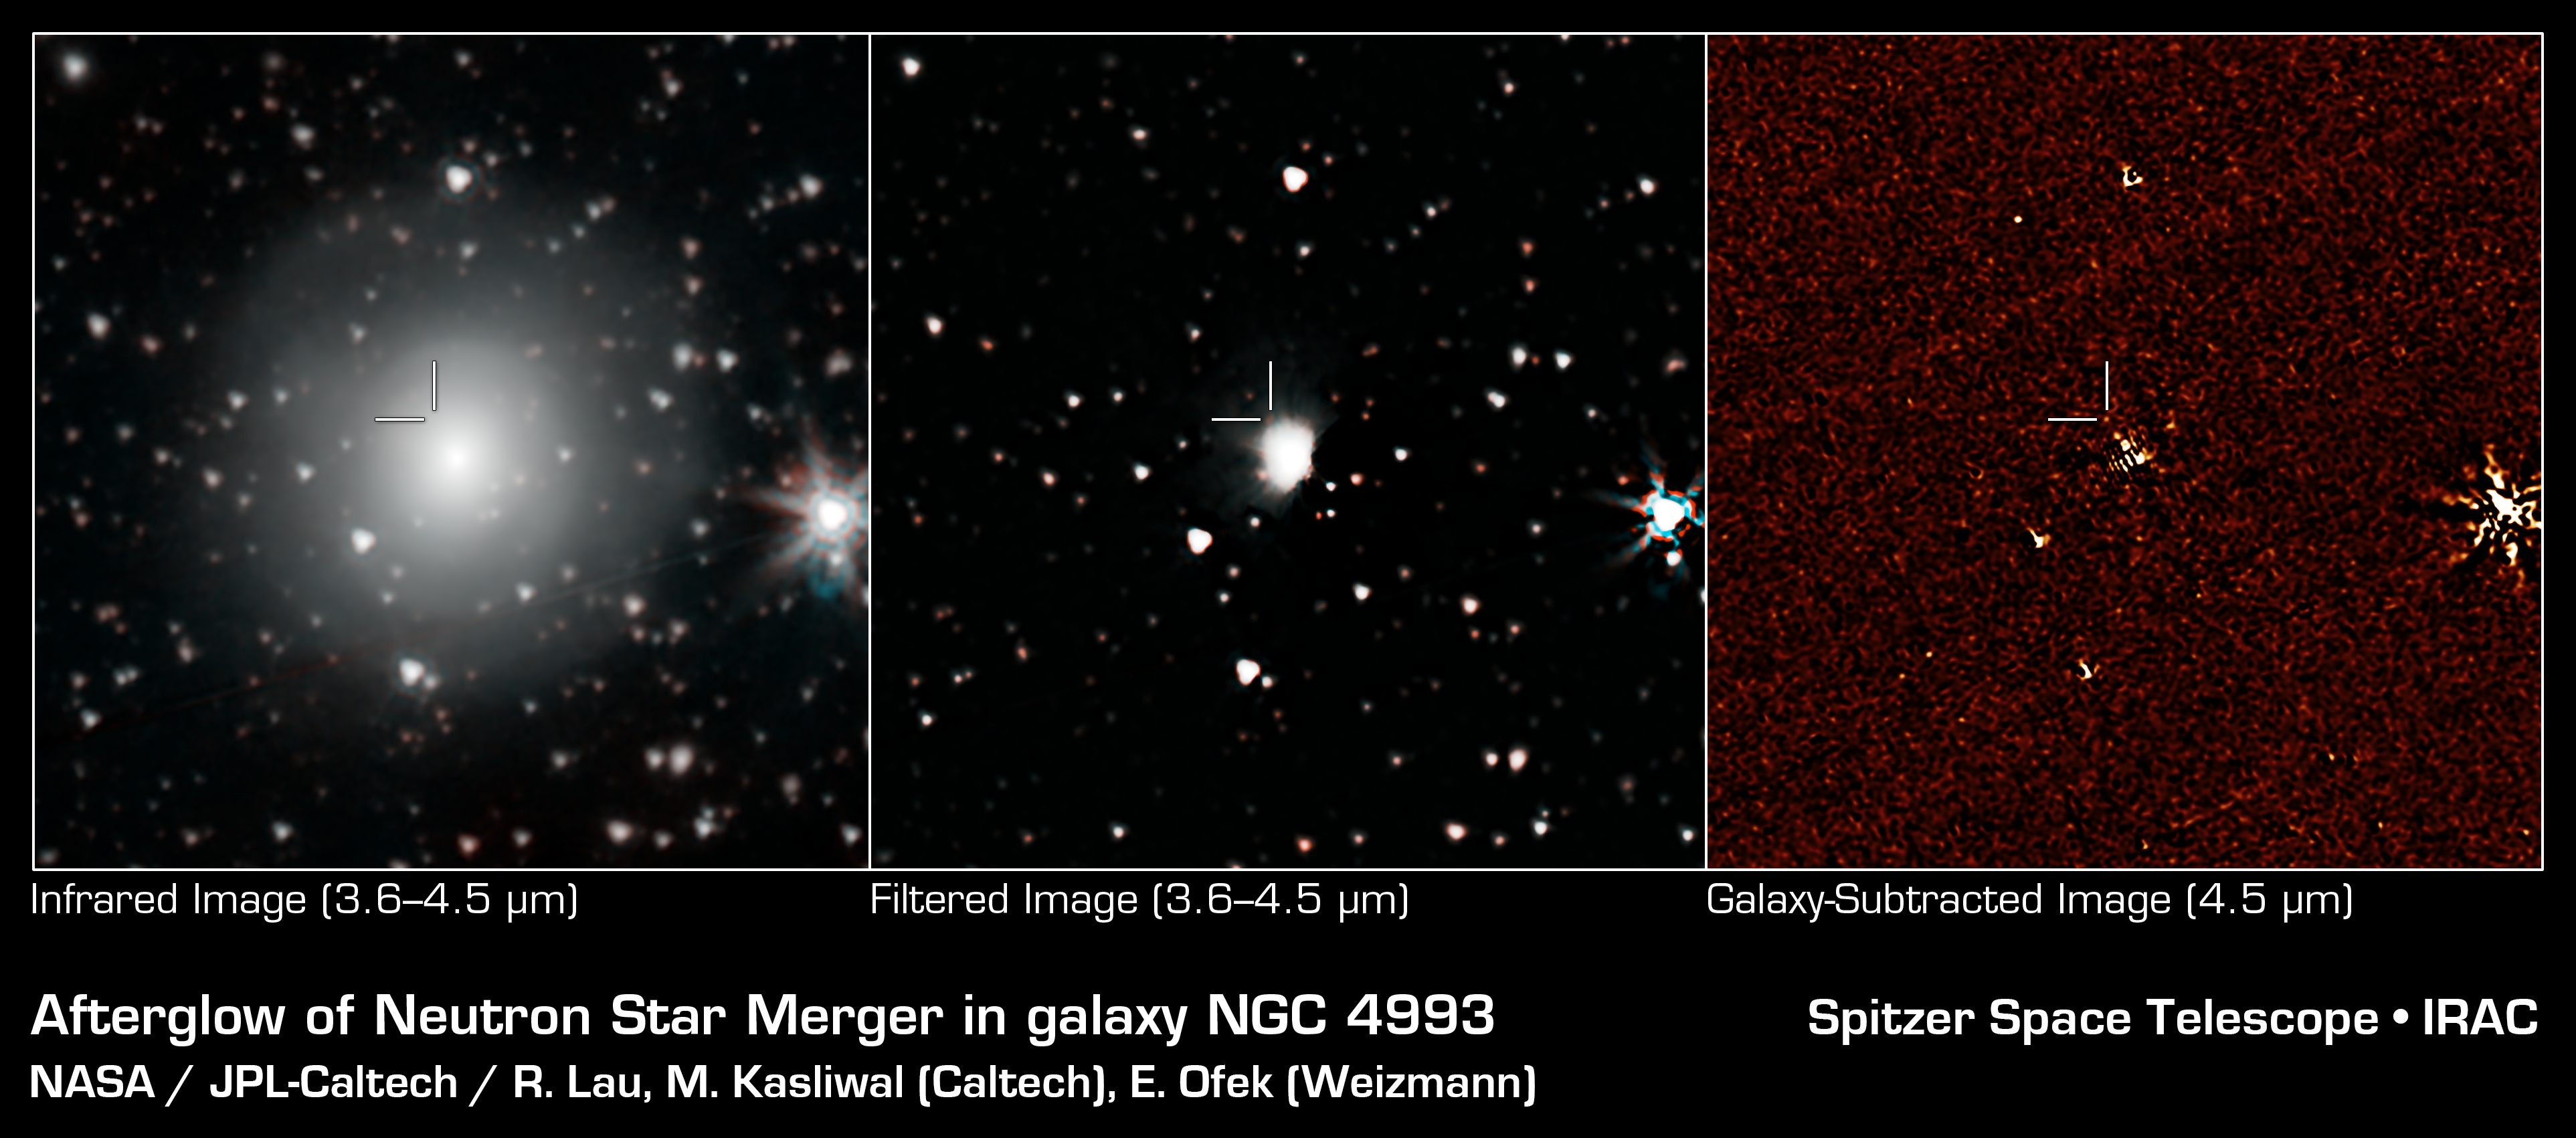

Spitzer Sees Flicker of Neutron Star Collision

NASAs Spitzer Space Telescope has provisionally detected the faint afterglow of the explosive merger of two neutron stars in the galaxy NGC 4993. The event, labeled GW170817, was initially detected nearly simultaneously in gravitational waves and gamma rays, but subsequent observations by many dozens of telescopes have monitored its afterglow across the entire spectrum of light. Spitzers observation on September 29th comes late in the game, just over 6 weeks after the event was first seen, but if this weak detection is verified, it will play an important role in helping astronomers understand how many of the heaviest elements in the periodic table are created in explosive neutron star mergers.

The left panel is a color composite of the 3.6 and 4.5 micron channels of the Spitzer IRAC instrument, rendered in cyan and red. The center panel is a median-filtered color composite showing a faint red dot at the known location of the event. The right panel shows the residual 4.5 micron data after subtracting out the light of the galaxy using an archival image that predates the event.

Credit: NASA/JPL-Caltech